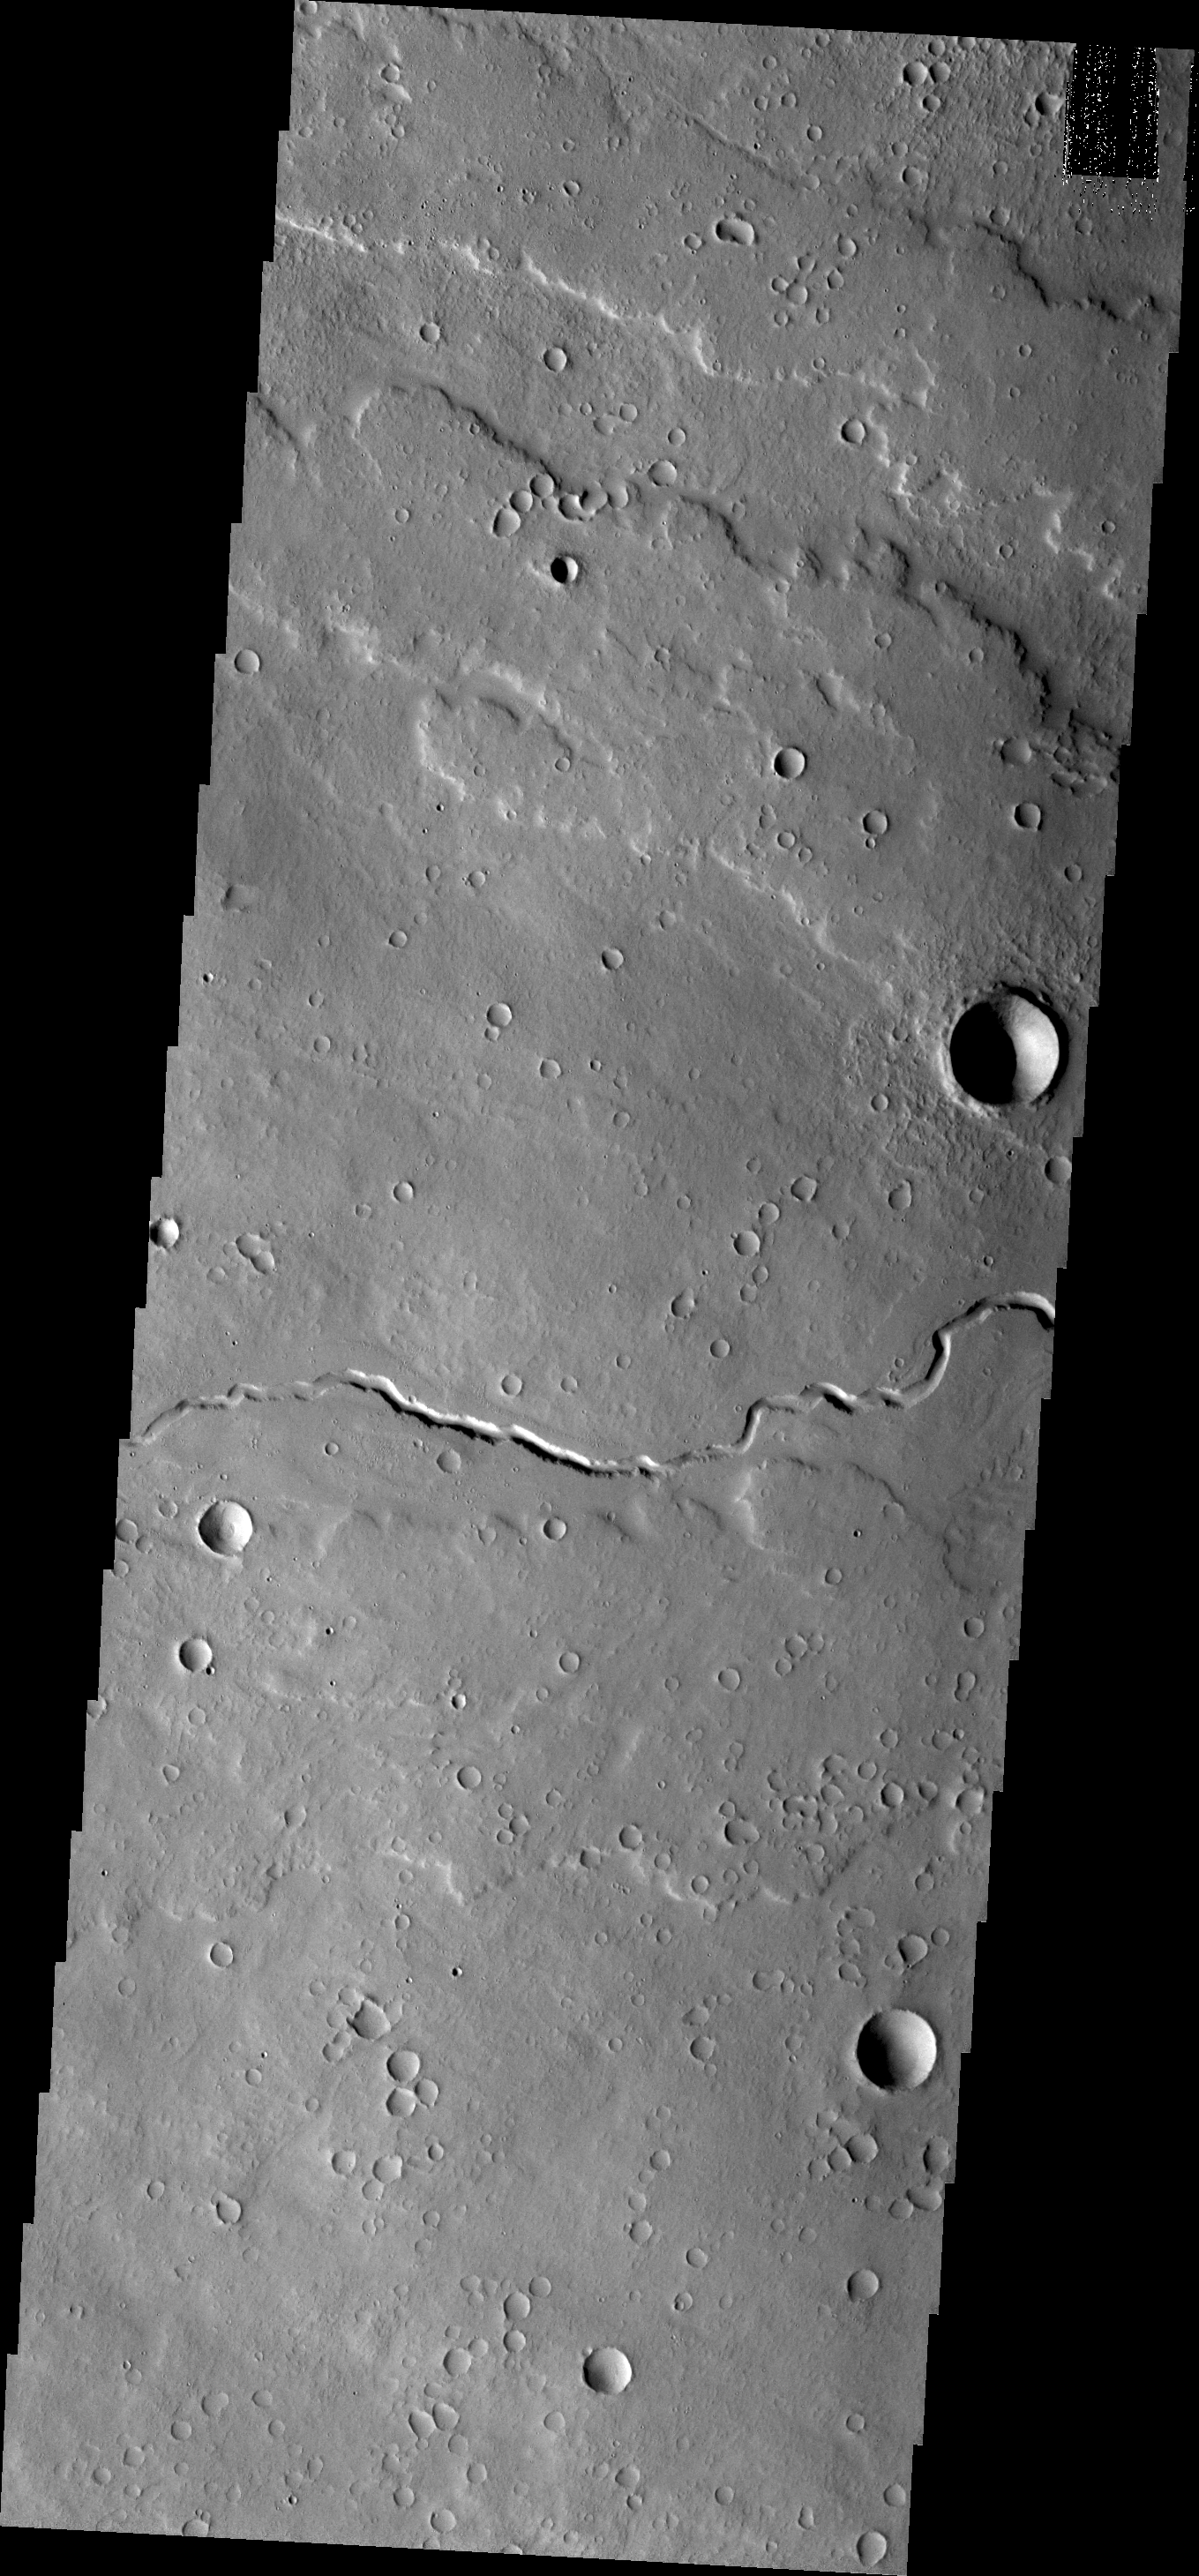

Channels

This channel is located in the volcanic flows north of Olympus Mons.

Credit: NASA/JPL/ASU